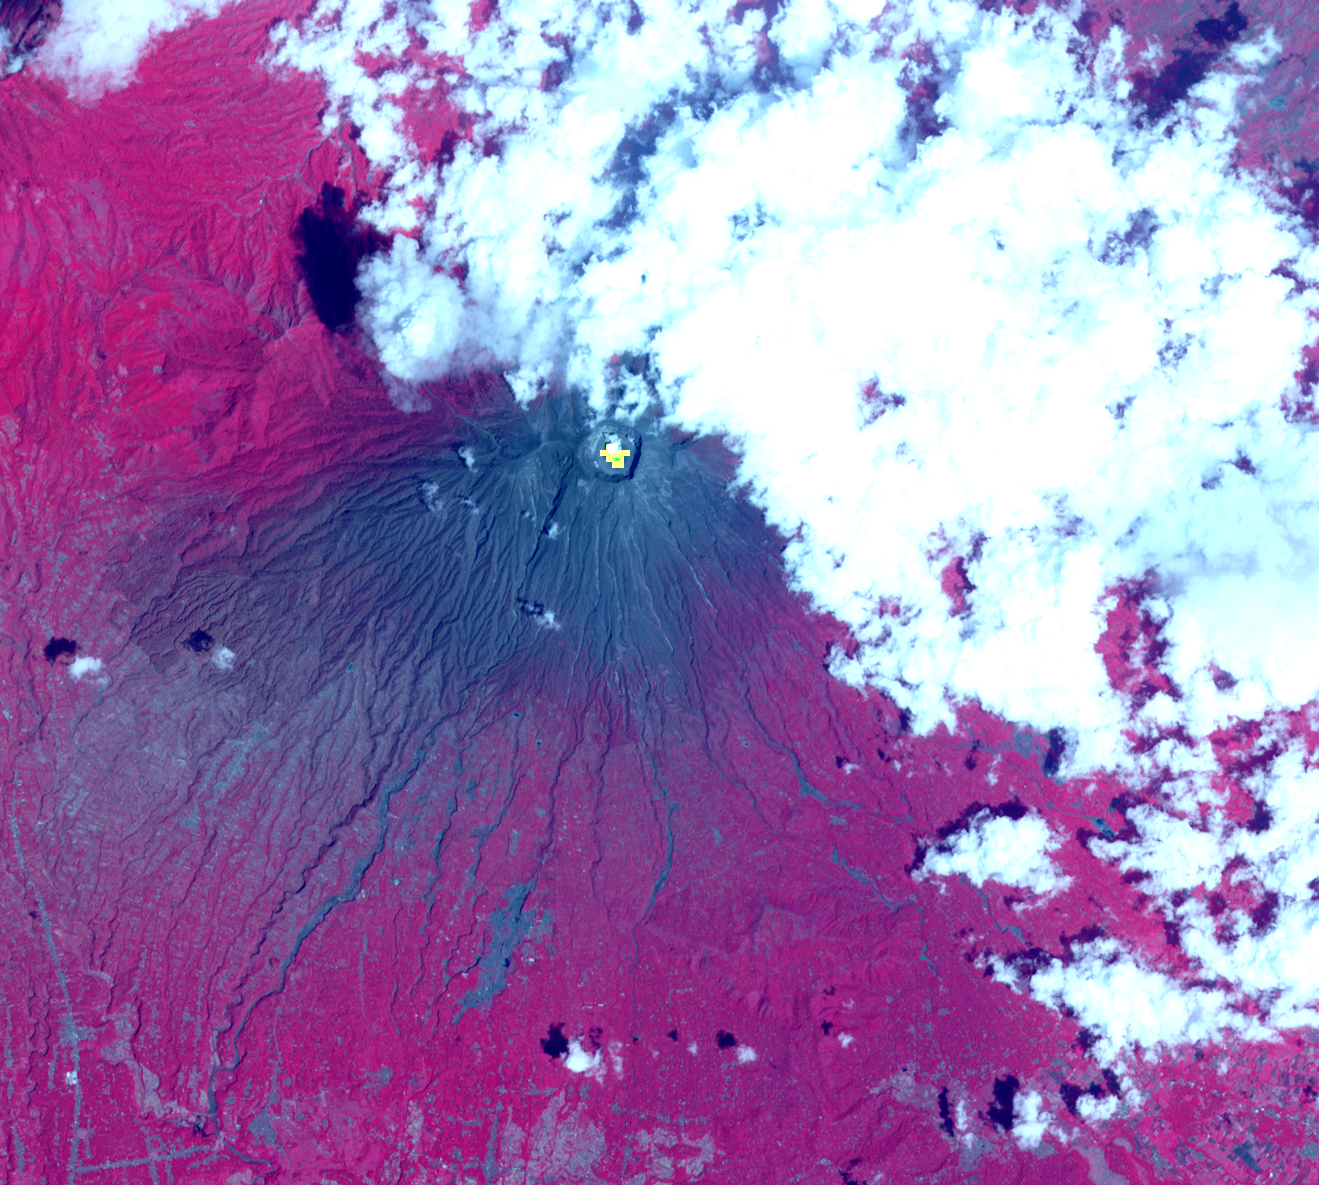

Indonesia’s Active Mount Agung Volcano Imaged by NASA Spacecraft

After a new small eruption sent an ash cloud 1.24 miles (2 kilometers) into the sky on Dec. 7, 2017, Indonesia’s Mount Agung volcano quieted down. This image was acquired Dec. 8 after the latest activity by the Advanced Spaceborne Thermal Emission and Reflection Radiometer (ASTER) instrument on NASA’s Terra satellite. The image shows vegetation in red colors. The summit crater has a hot spot (yellow) as detected by ASTER’s thermal infrared channels. More than 65,00 residents continue to be evacuated from the volcano’s danger zone in case of a major eruption. The image covers an area of 11 by 12.3 miles (17.8 by 19.8 kilometers), and is located at 8.3 degrees south, 115.5 degrees east.

With its 14 spectral bands from the visible to the thermal infrared wavelength region and its high spatial resolution of 15 to 90 meters (about 50 to 300 feet), ASTER images Earth to map and monitor the changing surface of our planet. ASTER is one of five Earth-observing instruments launched Dec. 18, 1999, on Terra. The instrument was built by Japan’s Ministry of Economy, Trade and Industry. A joint U.S./Japan science team is responsible for validation and calibration of the instrument and data products.

The broad spectral coverage and high spectral resolution of ASTER provides scientists in numerous disciplines with critical information for surface mapping and monitoring of dynamic conditions and temporal change. Example applications are: monitoring glacial advances and retreats; monitoring potentially active volcanoes; identifying crop stress; determining cloud morphology and physical properties; wetlands evaluation; thermal pollution monitoring; coral reef degradation; surface temperature mapping of soils and geology; and measuring surface heat balance.

The U.S. science team is located at NASA’s Jet Propulsion Laboratory, Pasadena, Calif. The Terra mission is part of NASA’s Science Mission Directorate, Washington, D.C.

Credit: NASA/METI/AIST/Japan Space Systems, and U.S./Japan ASTER Science Team